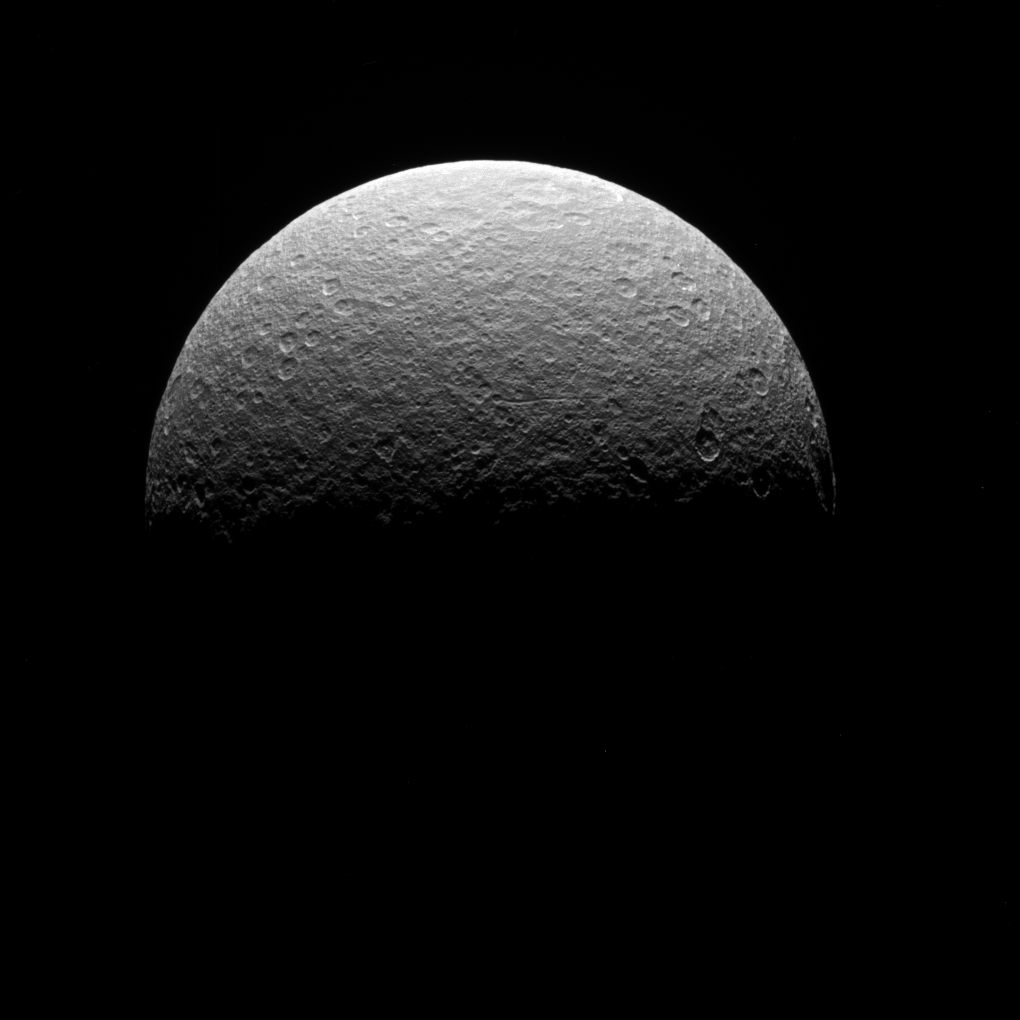

Above Rhea

This image is from Cassini’s final observation of Saturn’s icy moon Rhea (949 miles or 1,527 kilometers across) on May 2, 2017. The spacecraft was at the time high above the plane of Saturn’s rings, looking down at Rhea’s northern hemisphere. The northern rim of the giant Tirawa impact basin can be seen along the limb at left. (For a high-resolution view of Rhea, see PIA07763; Tirawa is the large basin at the one o’clock position in that view.)

The image was taken in visible light with the Cassini spacecraft narrow-angle camera at a distance of approximately 230,000 miles (370,000 kilometers) from Rhea. Image scale is 1.2 miles (2 kilometers) per pixel.

The Cassini spacecraft ended its mission on Sept. 15, 2017.

The Cassini mission is a cooperative project of NASA, ESA (the European Space Agency) and the Italian Space Agency. The Jet Propulsion Laboratory, a division of Caltech in Pasadena, manages the mission for NASA’s Science Mission Directorate, Washington. The Cassini orbiter and its two onboard cameras were designed, developed and assembled at JPL. The imaging operations center is based at the Space Science Institute in Boulder, Colorado.

Credit: NASA/JPL-Caltech/Space Science Institute